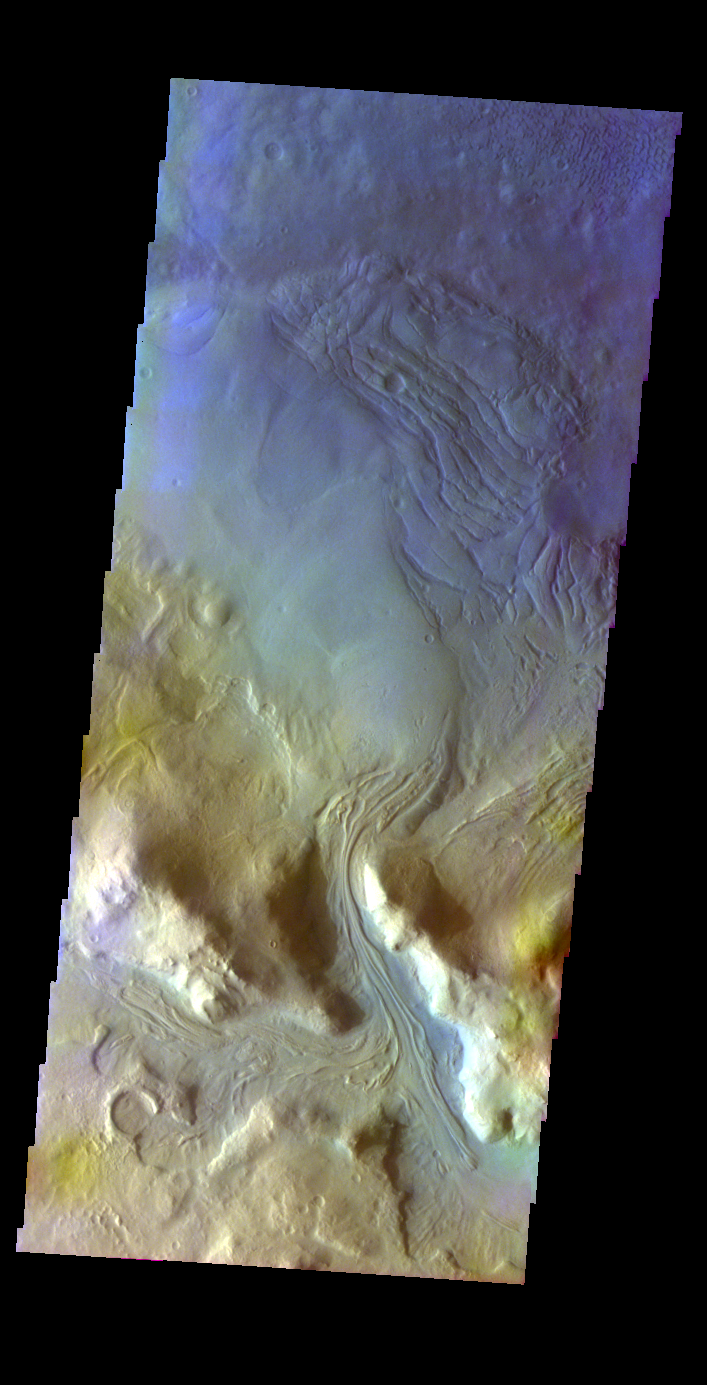

Moreux Crater

Released 27 May 2004

This image of material entering Moreux Crater from the rim area was acquired March 17, 2003, during northern summer.

The THEMIS VIS camera is capable of capturing color images of the martian surface using its five different color filters. In this mode of operation, the spatial resolution and coverage of the image must be reduced to accommodate the additional data volume produced from the use of multiple filters. To make a color image, three of the five filter images (each in grayscale) are selected. Each is contrast enhanced and then converted to a red, green, or blue intensity image. These three images are then combined to produce a full color, single image. Because the THEMIS color filters don’t span the full range of colors seen by the human eye, a color THEMIS image does not represent true color. Also, because each single-filter image is contrast enhanced before inclusion in the three-color image, the apparent color variation of the scene is exaggerated. Nevertheless, the color variation that does appear is representative of some change in color, however subtle, in the actual scene. Note that the long edges of THEMIS color images typically contain color artifacts that do not represent surface variation.

Image information: VIS instrument. Latitude 41.1, Longitude 44.1 East (315.9 West). 38 meter/pixel resolution.

Note: this THEMIS visual image has not been radiometrically nor geometrically calibrated for this preliminary release. An empirical correction has been performed to remove instrumental effects. A linear shift has been applied in the cross-track and down-track direction to approximate spacecraft and planetary motion. Fully calibrated and geometrically projected images will be released through the Planetary Data System in accordance with Project policies at a later time.

NASA’s Jet Propulsion Laboratory manages the 2001 Mars Odyssey mission for NASA’s Office of Space Science, Washington, D.C. The Thermal Emission Imaging System (THEMIS) was developed by Arizona State University, Tempe, in collaboration with Raytheon Santa Barbara Remote Sensing. The THEMIS investigation is led by Dr. Philip Christensen at Arizona State University. Lockheed Martin Astronautics, Denver, is the prime contractor for the Odyssey project, and developed and built the orbiter. Mission operations are conducted jointly from Lockheed Martin and from JPL, a division of the California Institute of Technology in Pasadena.

Credit: NASA/JPL/Arizona State University